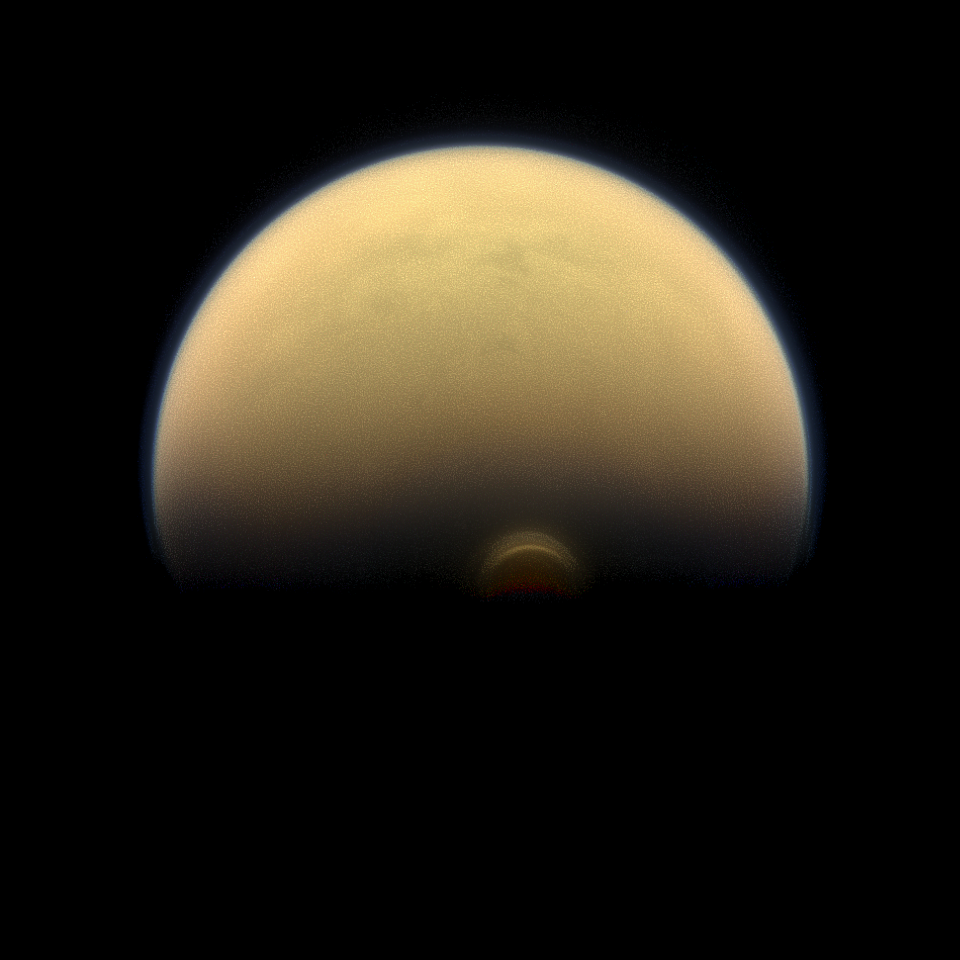

Dusk in the South

Slipping into shadow, the south polar vortex at Saturn’s moon Titan still stands out against the orange and blue haze layers that are characteristic of Titan’s atmosphere. Images like this, from NASA’s Cassini spacecraft, lead scientists to conclude that the polar vortex clouds form at a much higher altitude — where sunlight can still reach — than the lower-altitude surrounding haze.

For another color image of the south polar vortex on Titan, see PIA14919. For a movie of the vortex, see PIA14920.

This view looks towards the trailing hemisphere of Titan (3,200 miles or 5,150 kilometers across). North on Titan is up and rotated 17 degrees to the left. Images taken using red, green and blue spectral filters were combined to create this natural-color view. The image was taken with the Cassini spacecraft narrow-angle camera on July 30, 2013.

The view was acquired at a distance of approximately 895,000 miles (1.441 million kilometers) from Titan. Image scale is 5 miles (9 kilometers) per pixel.

The Cassini-Huygens mission is a cooperative project of NASA, the European Space Agency and the Italian Space Agency. The Jet Propulsion Laboratory, a division of the California Institute of Technology in Pasadena, manages the mission for NASA’s Science Mission Directorate, Washington, D.C. The Cassini orbiter and its two onboard cameras were designed, developed and assembled at JPL. The imaging operations center is based at the Space Science Institute in Boulder, Colo.

Credit: NASA/JPL-Caltech/Space Science Institute